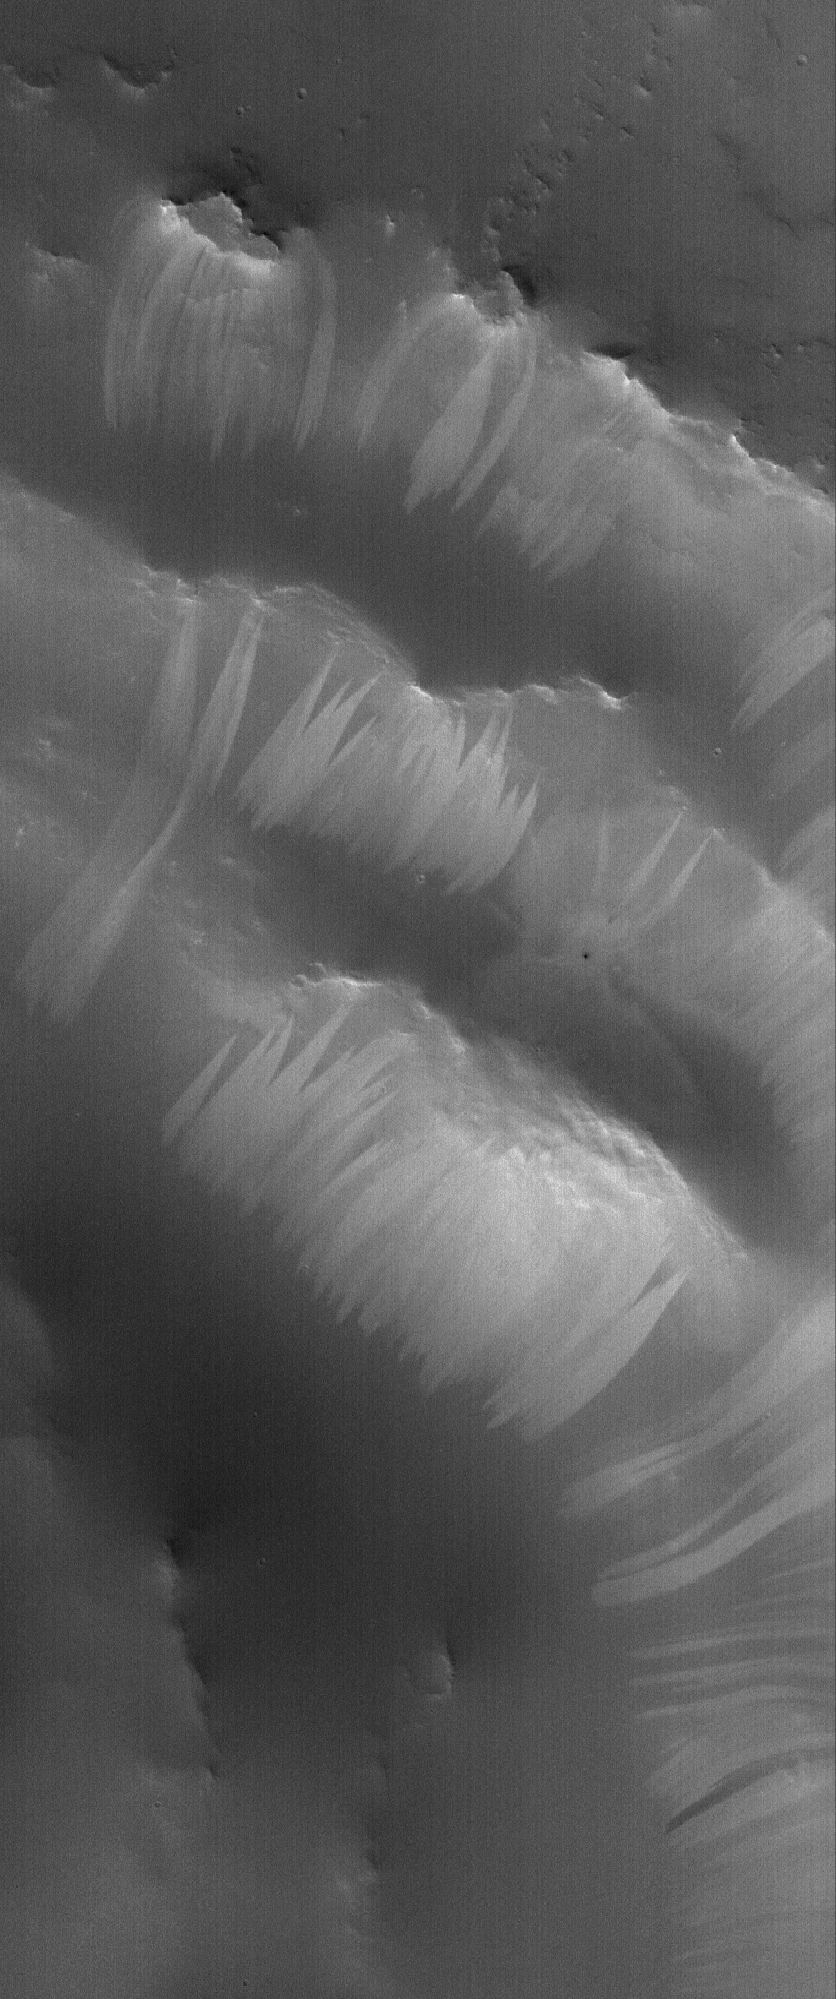

Arabia Bridal Veils

26 March 2006
This Mars Global Surveyor (MGS) Mars Orbiter Camera (MOC) image shows a portion of the stair-stepped, north wall of a crater in Arabia Terra. Light-toned slope streaks have formed as a result of avalanches in the dry, dark dust that mantles both the crater and its adjacent terrain in this scene.

Location near: 20.0°N, 324.1°W
Image width: ~3 km (~1.9 mi)
Illumination from: lower left
Season: Northern Winter

Credit: NASA/JPL/Malin Space Science Systems